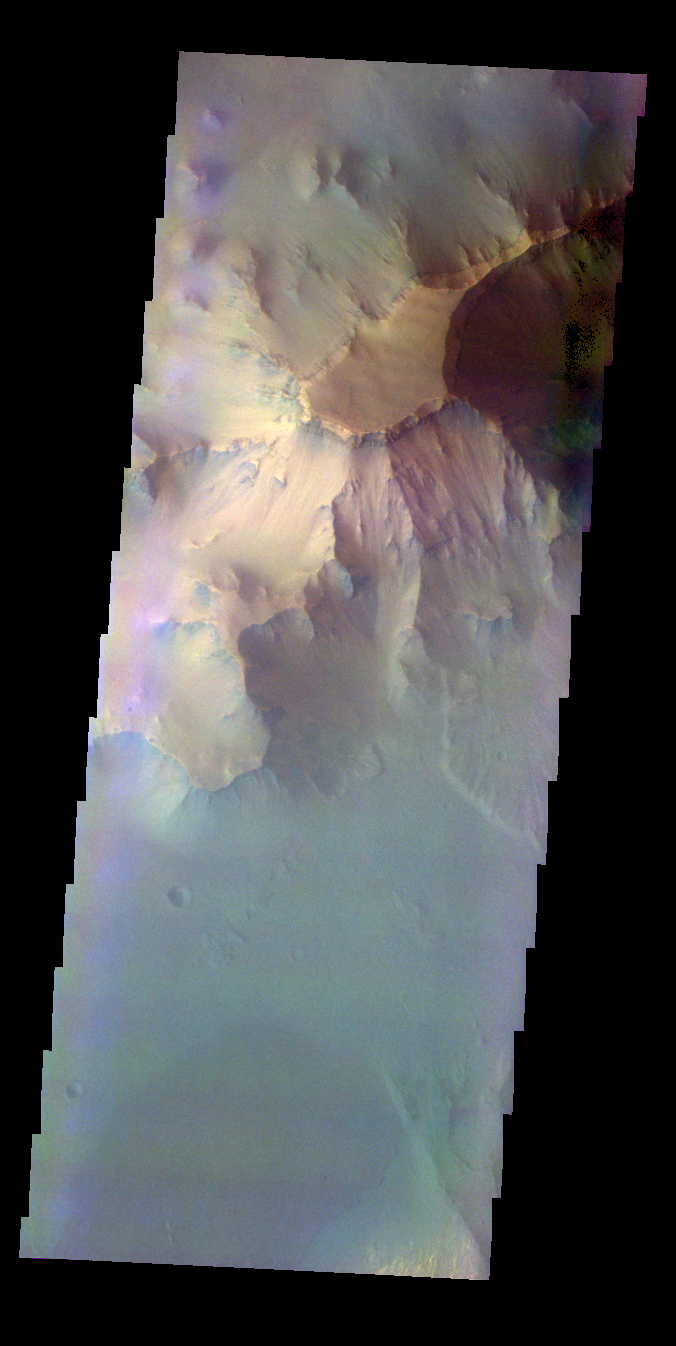

Ganges Chasma – False Color

The THEMIS VIS camera contains 5 filters. The data from different filters can be combined in multiple ways to create a false color image. These false color images may reveal subtle variations of the surface not easily identified in a single band image. Today’s false color image shows part of the northern cliff face of Ganges Chasma.

Credit: NASA/JPL-Caltech/ASU